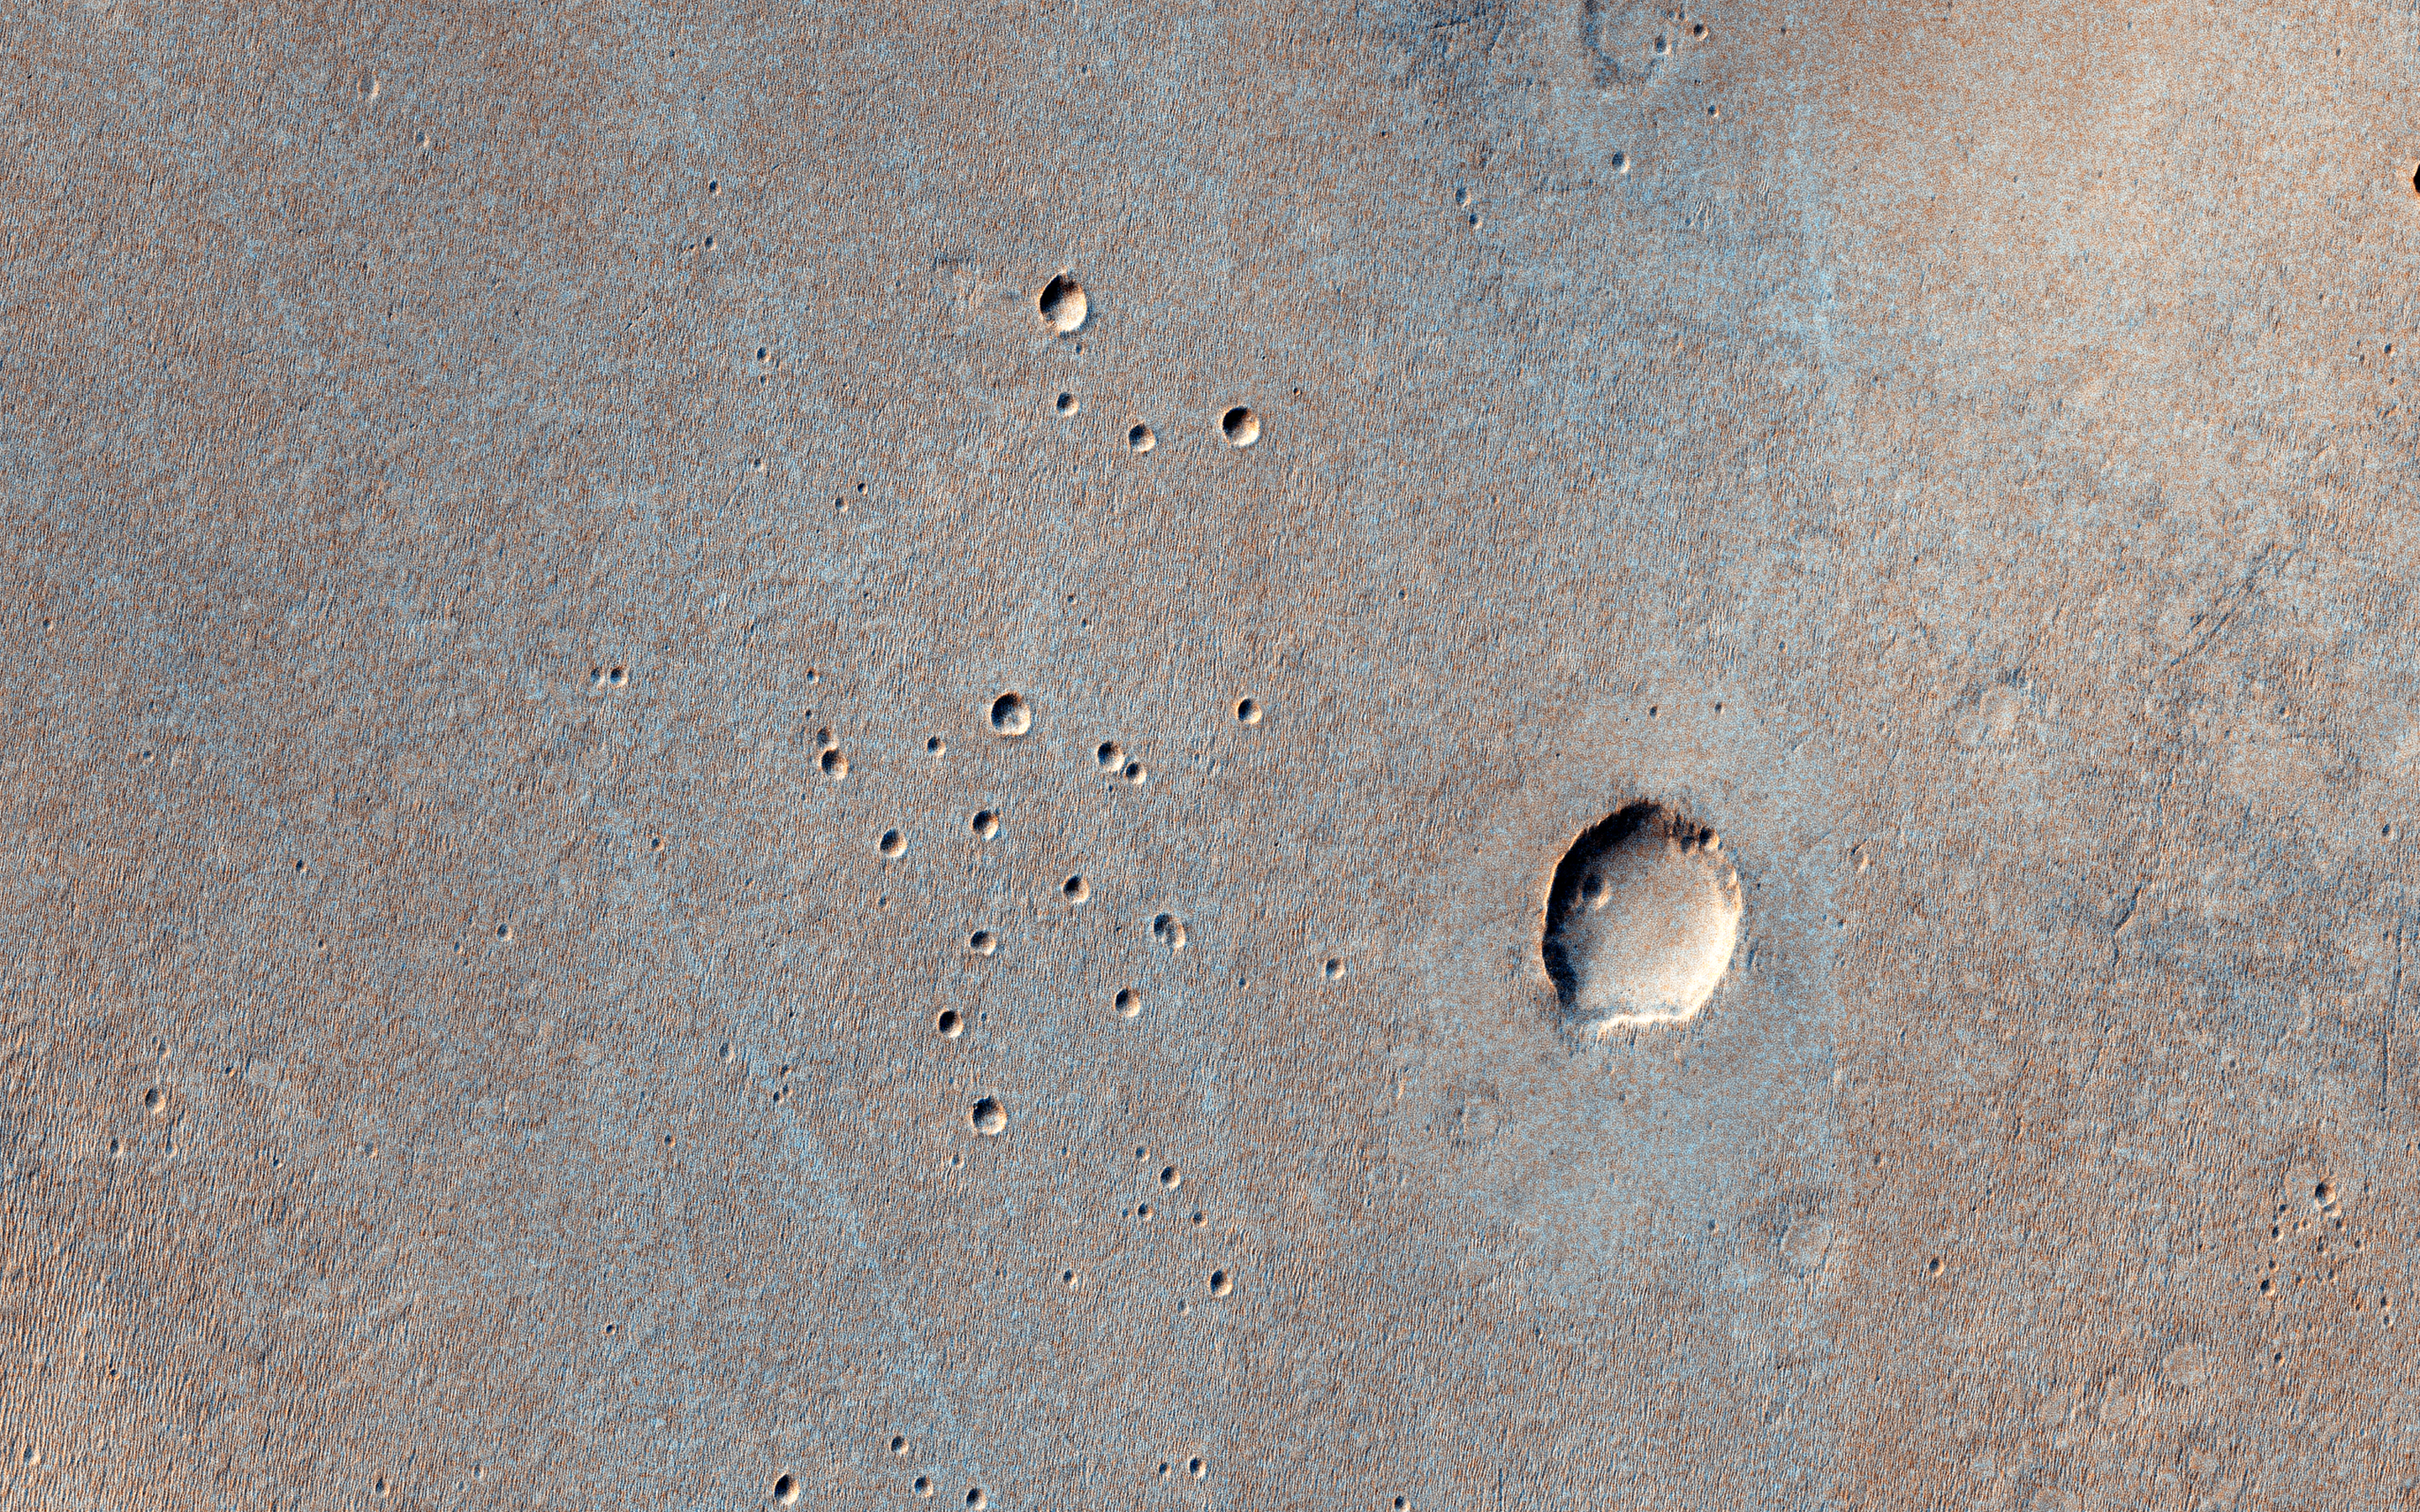

A Landing Site for ExoMars 2016

In March 2016, the European Space Agency in partnership with Roscosmos will launch the ExoMars Trace Gas Orbiter. This orbiter will also carry an Entry, Descent, and Landing Demonstration Module (EDM): a lander designed primarily to demonstrate the capability to land on Mars. The EDM will survive for only a few days, running on battery power, but will make a few environmental measurements.

The landing site is the flattest, safest place on Mars: part of Meridiani Planum, close to where the Opportunity rover landed. This image shows what this terrain is like: very flat and featureless. A full-resolution sample reveals the major surface features: small craters and wind ripples. HiRISE has been imaging the landing site region in advance of the landing, and will re-image the site after landing to identify the major pieces of hardware: heat shield, backshell with parachute, and the lander itself. The distribution of these pieces will provide information about the entry, descent and landing.

This is a stereo pair with ESP_034986_1785.

The University of Arizona, Tucson, operates HiRISE, which was built by Ball Aerospace & Technologies Corp., Boulder, Colo. NASA’s Jet Propulsion Laboratory, a division of the California Institute of Technology in Pasadena, manages the Mars Reconnaissance Orbiter Project for NASA’s Science Mission Directorate, Washington.

Credit: NASA/JPL-Caltech/Univ. of Arizona